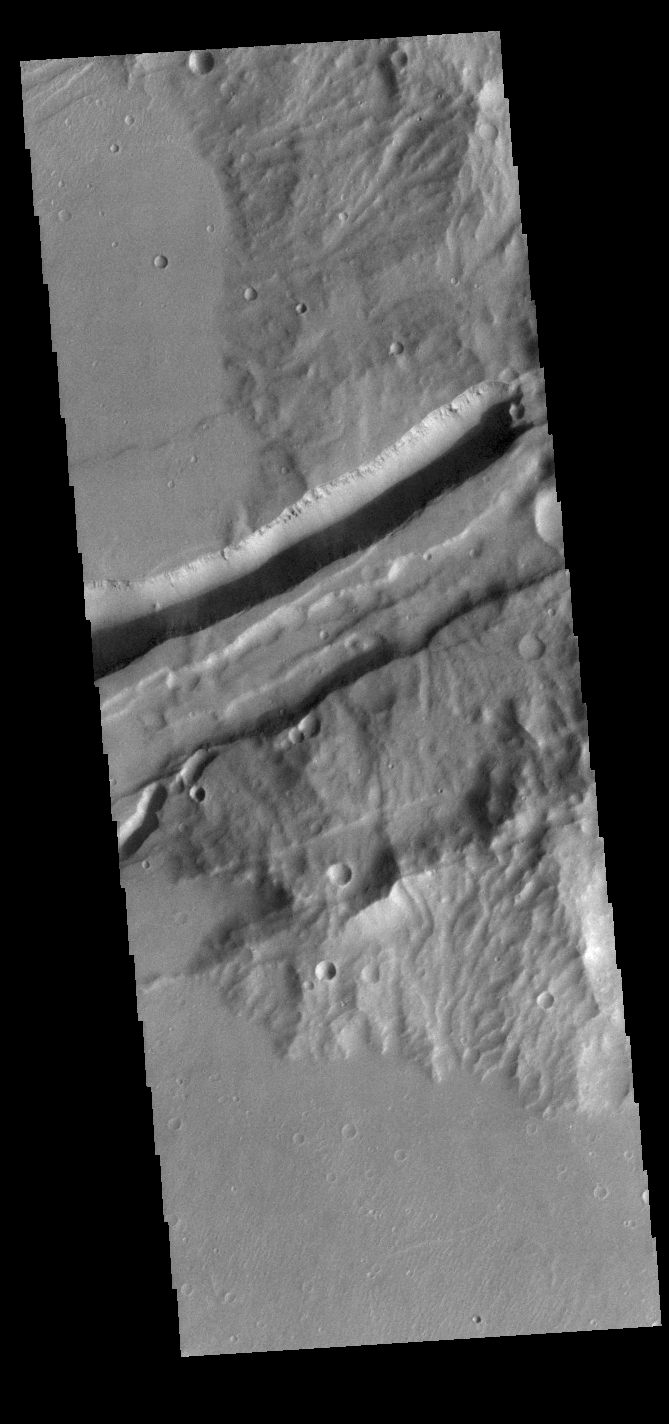

Sirenum Fossae

Today’s VIS image shows a portion of Sirenum Fossae. The linear features are tectonic graben. Graben are formed by extension of the crust and faulting. When large amounts of pressure or tension are applied to rocks on timescales that are fast enough that the rock cannot respond by deforming, the rock breaks along faults. In the case of a graben, two parallel faults are formed by extension of the crust and the rock in between the faults drops downward into the space created by the extension. Numerous sets of graben are visible in this THEMIS image, trending from north-northeast to south-southwest. Because the faults defining the graben are formed perpendicular to the direction of the applied stress, we know that extensional forces were pulling the crust apart in the west-northwest/east-southeast direction. The Sirenum Fossae graben are 2735km (1700 miles) long and stretch from eastern Terra Sirenum into western Daedalia Planum.

Credit: NASA/JPL-Caltech/ASU